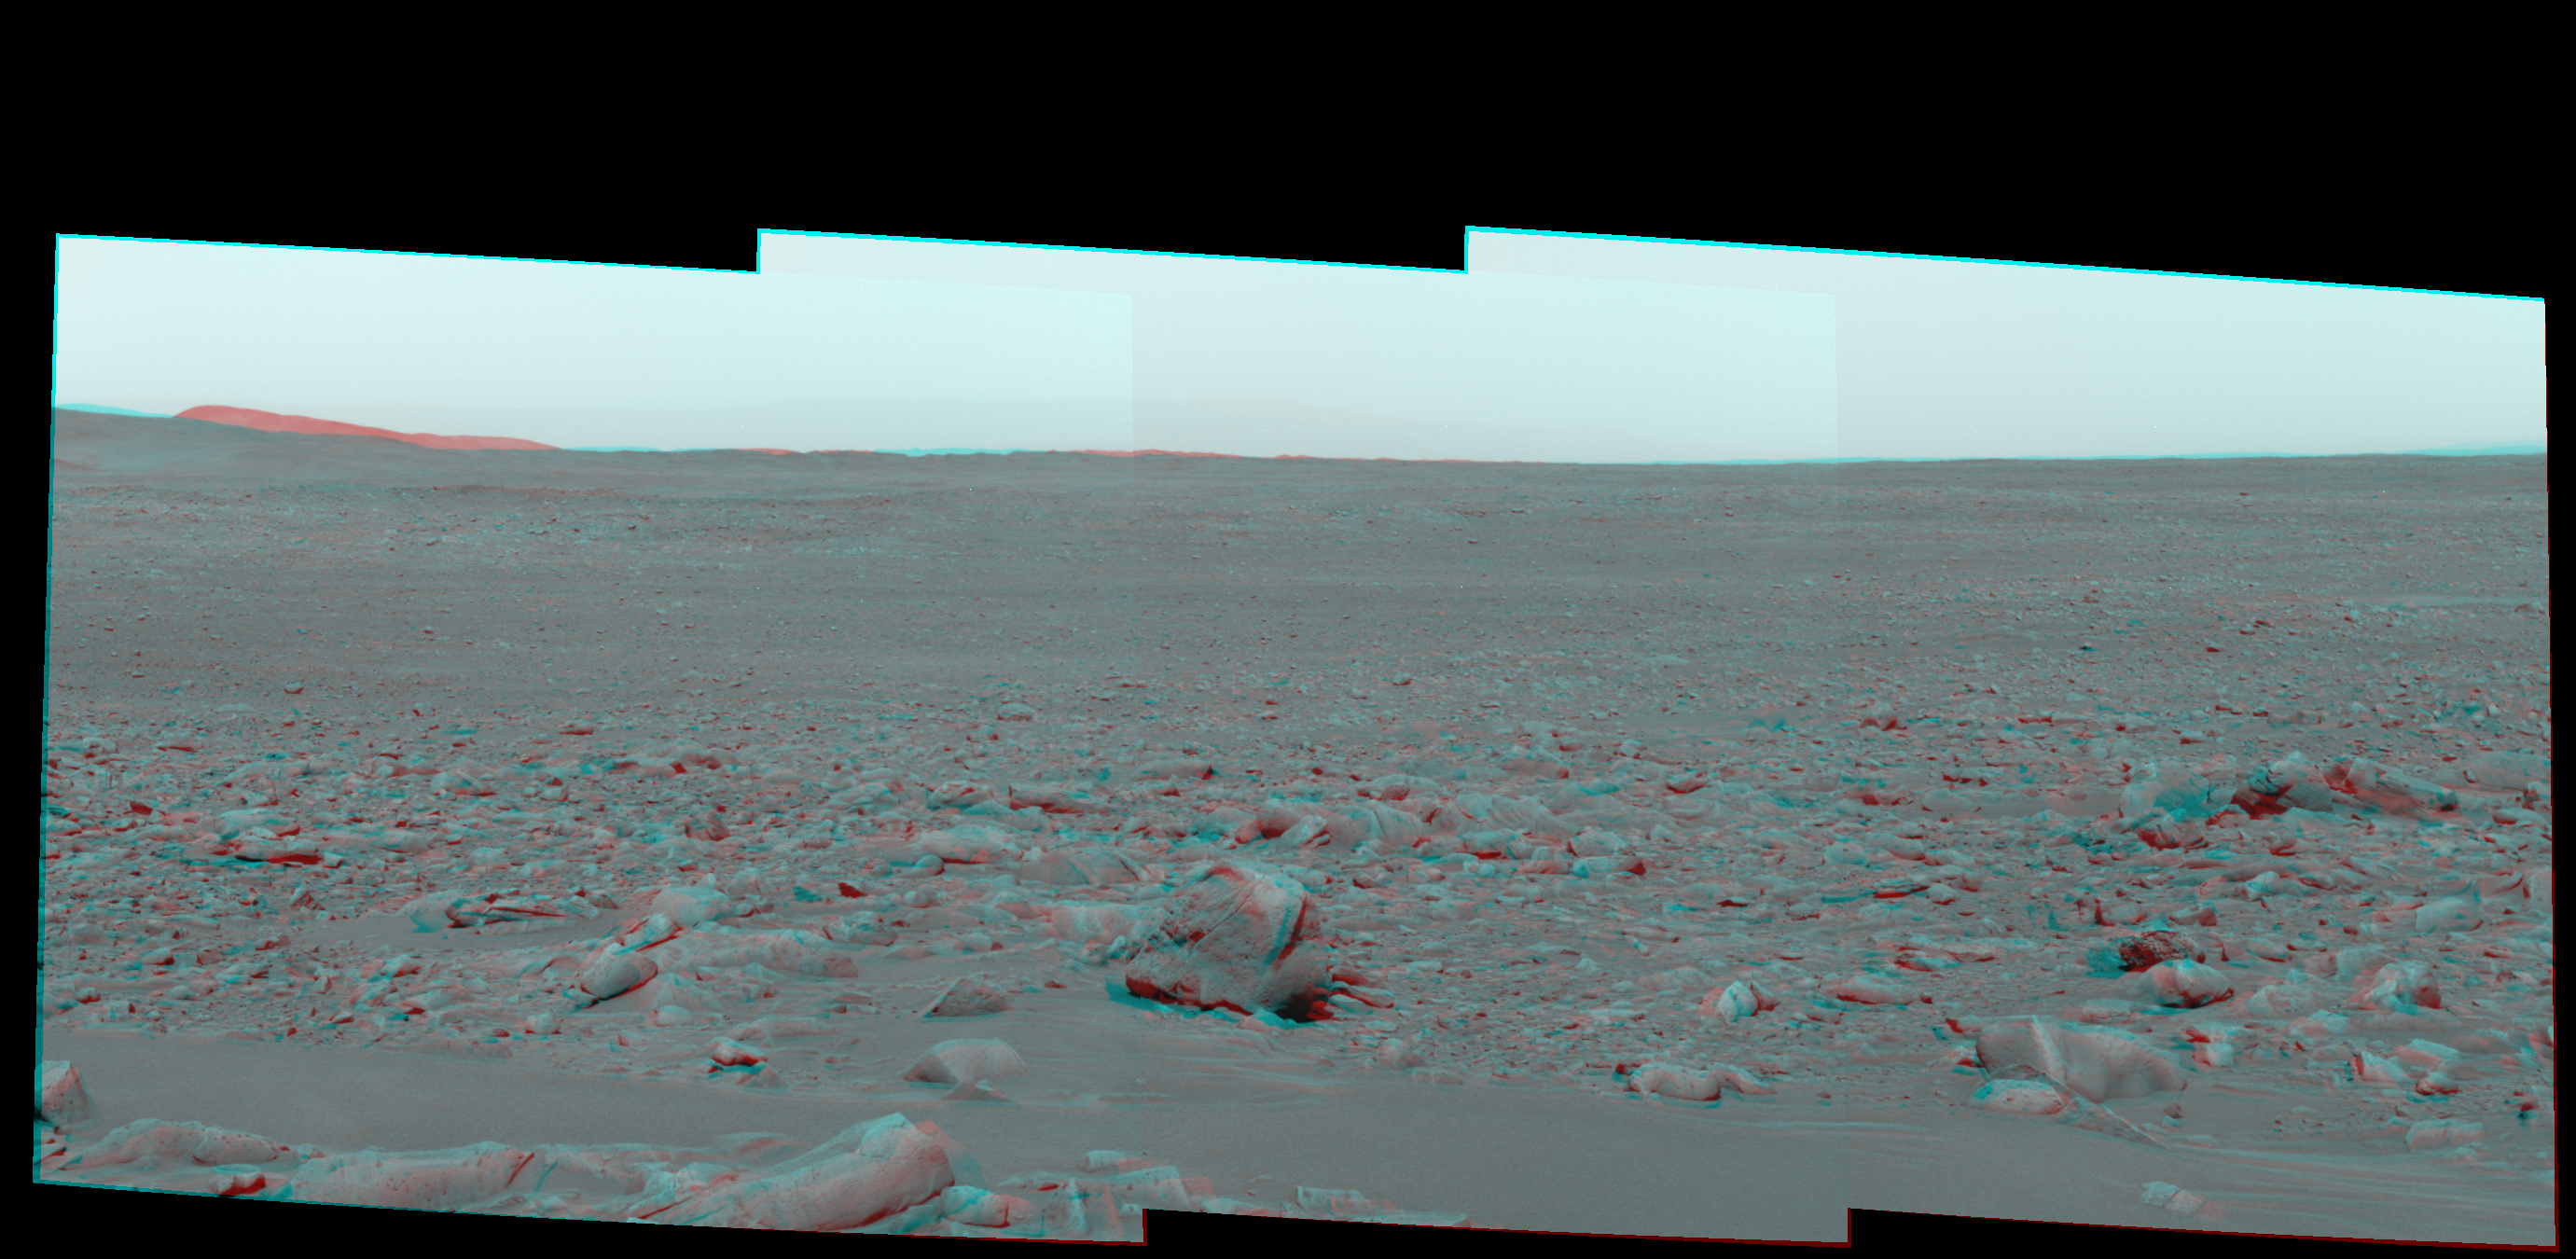

A Rocky Rim Around ‘Bonneville’ in 3-D

Figure 1

This stereo view was taken by the panoramic camera on NASA’s Mars Exploration Rover Spirit on the rover’s 82nd martian day, or sol (March 27, 2004). At that point in its primary mission, Spirit was investigating a rock called “Mazatzal” on the rim of “Bonneville Crater.” The image shows rocky terrain surrounding the crater. The rover had to pick its way through that terrain on its way to the “Columbia Hills,” in the distance on the left. Rolling terrain is apparent in the mid-distance. Barely visible to the right of the hills is the outline of the distant rim of Gusev Crater.

This view is presented as cylindrical-perspective projection. It combines images from the left and right eyes of the panoramic camera, taken through blue filters on both sides.

Figure 1 is the left-eye view of a stereo pair and Figure 2 is the right-eye view of a stereo pair.

Credit: NASA/JPL/Cornell